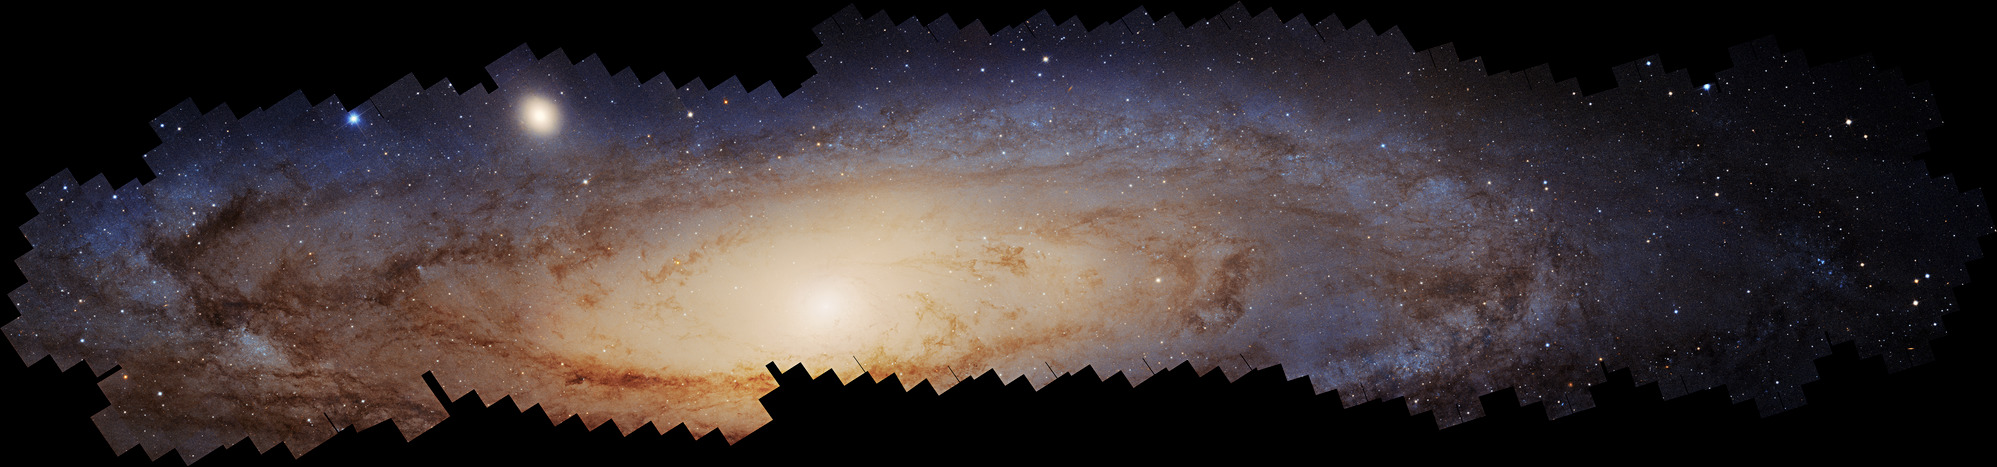

Hubble M31 PHAT+PHAST Mosaic

This is the largest photomosaic ever assembled from Hubble Space Telescope observations. It is a panoramic view of the neighboring Andromeda galaxy, located 2.5 million light-years away. It took over 10 years to make this vast and colorful portrait of the galaxy, requiring over 600 Hubble overlapping snapshots that were challenging to stitch together. The galaxy is so close to us, that in angular size it is six times the apparent diameter of the full Moon, and can be seen with the unaided eye. For Hubble's pinpoint view, that's a lot of celestial real estate to cover. This stunning, colorful mosaic captures the glow of 200 million stars. That's still a fraction of Andromeda's population. And the stars are spread across about 2.5 billion pixels. The detailed look at the resolved stars will help astronomers piece together the galaxy's past history that includes mergers with smaller satellite galaxies.

Credit: NASA, ESA, Benjamin Williams (UWashington), Zhuo Chen (UWashington), L. Clifton Johnson (Northwestern); Image Processing: Joseph DePasquale (STScI)